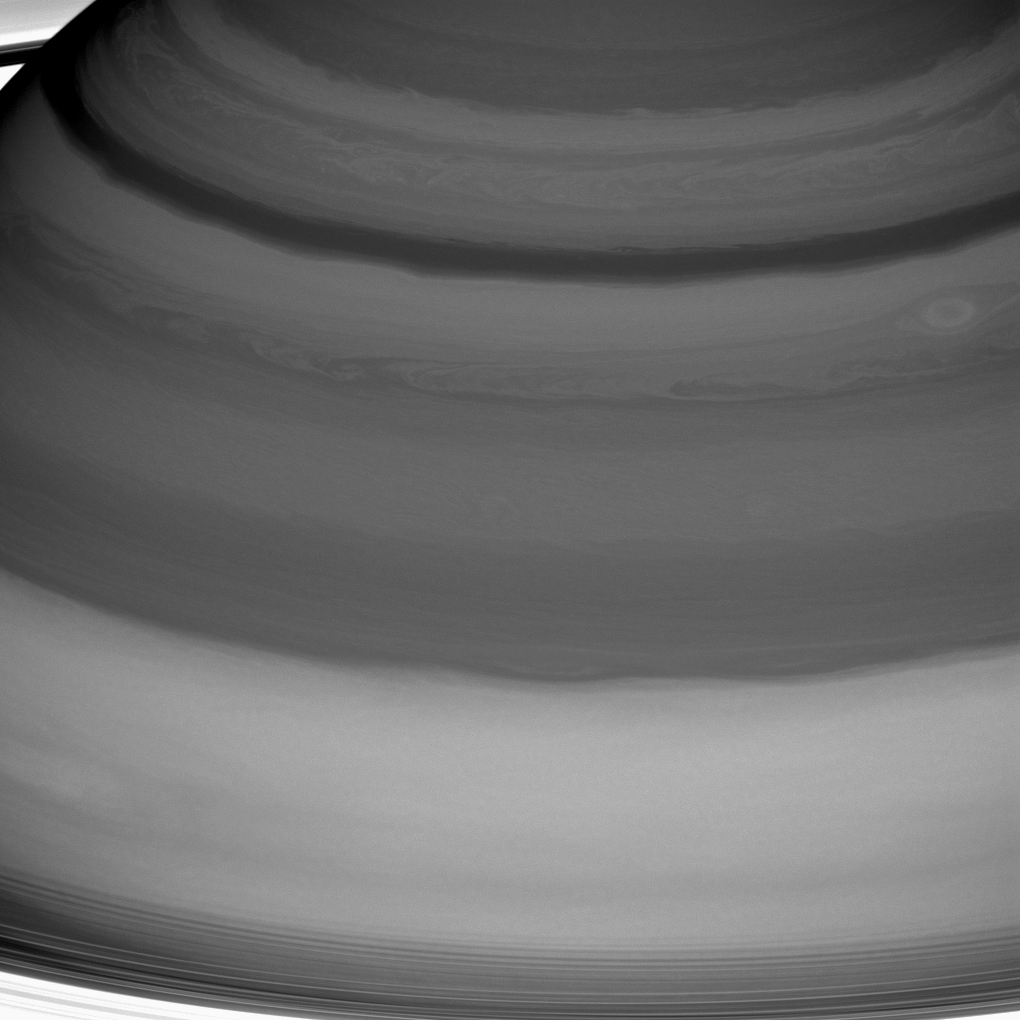

Fluid Fantasy

Saturn’s clouds are full of raw beauty, but they also represent a playground for a branch of physics called fluid dynamics, which seeks to understand the motion of gases and liquids.

Saturn’s lack of a solid planetary surface (as on Earth, Mars or Venus) means that its atmosphere is free to flow around the planet essentially without obstruction. This is one factor that generates Saturn’s pattern of alternating belts and zones — one of the main features of its dynamic atmosphere. Winds in the belts blow at speeds different from those in the adjacent zones, leading to the formation of vortices along the boundaries between the two. And vigorous convection occasionally leads to storms and waves.

Saturn’s innermost rings are just visible at the bottom and in the upper left corner.

This view is centered on clouds at 25 degrees north latitude on Saturn. The image was taken with the Cassini spacecraft wide-angle camera on July 20, 2016 using a spectral filter which preferentially admits wavelengths of near-infrared light centered at 728 nanometers.

The view was obtained at a distance of approximately 752,000 miles (1.21 million kilometers) from Saturn and at a Sun-Saturn-spacecraft, or phase, angle of 6 degrees. Image scale is 45 miles (72 kilometers) per pixel.

The Cassini mission is a cooperative project of NASA, ESA (the European Space Agency) and the Italian Space Agency. The Jet Propulsion Laboratory, a division of the California Institute of Technology in Pasadena, manages the mission for NASA’s Science Mission Directorate, Washington. The Cassini orbiter and its two onboard cameras were designed, developed and assembled at JPL. The imaging operations center is based at the Space Science Institute in Boulder, Colorado.

Credit: NASA/JPL-Caltech/Space Science Institute